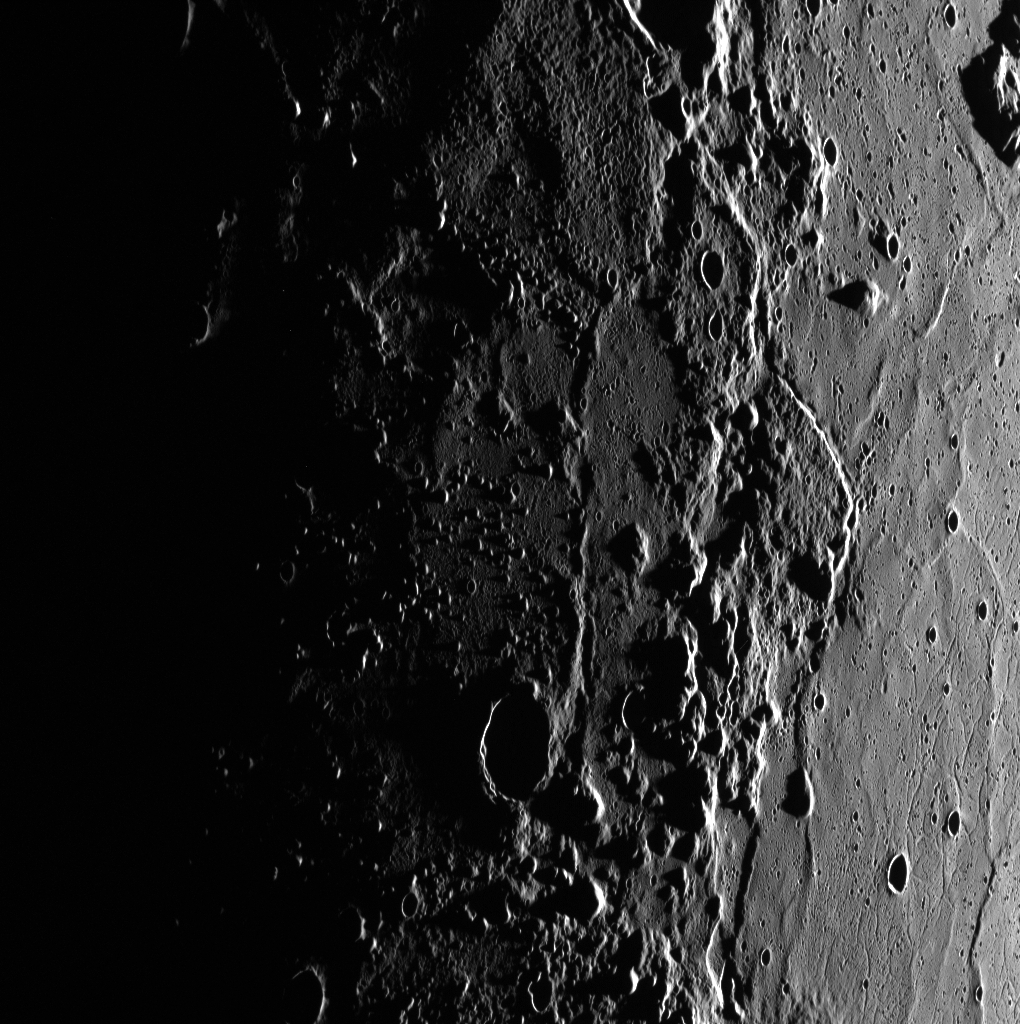

In and Out of Caloris

Small knobs and crater rims just barely catch the sunlight with the Sun low on Mercury’s eastern horizon. The relatively smooth floor of the Caloris basin is on the right, and the rim and exterior of the basin are to the left. The knobby texture outside of the basin may be the result of blocks of material that were ejected by the basin-forming impact.

This image was acquired as part of MDIS’s high-incidence-angle base map. The high-incidence-angle base map complements the surface morphology base map of MESSENGER’s primary mission that was acquired under generally more moderate incidence angles. High incidence angles, achieved when the Sun is near the horizon, result in long shadows that accentuate the small-scale topography of geologic features. The high-incidence-angle base map was acquired with an average resolution of 200 meters/pixel.

Date acquired: April 27, 2012
Image Mission Elapsed Time (MET): 244054579
Image ID: 1721895
Instrument: Wide Angle Camera (WAC) of the Mercury Dual Imaging System (MDIS)
WAC filter: 7 (748 nanometers)
Center Latitude: 40.19°
Center Longitude: 140.5° E
Resolution: 270 meters/pixel
Scale: This scene is approximately 492 km (306 miles) across
Incidence Angle: 88.2°
Emission Angle: 53.7°
Phase Angle: 142.0°

The MESSENGER spacecraft is the first ever to orbit the planet Mercury, and the spacecraft’s seven scientific instruments and radio science investigation are unraveling the history and evolution of the Solar System’s innermost planet. MESSENGER acquired over 150,000 images and extensive other data sets. MESSENGER is capable of continuing orbital operations until early 2015.

For information regarding the use of images, see the MESSENGER image use policy.

Credit: NASA/Johns Hopkins University Applied Physics Laboratory/Carnegie Institution of Washington